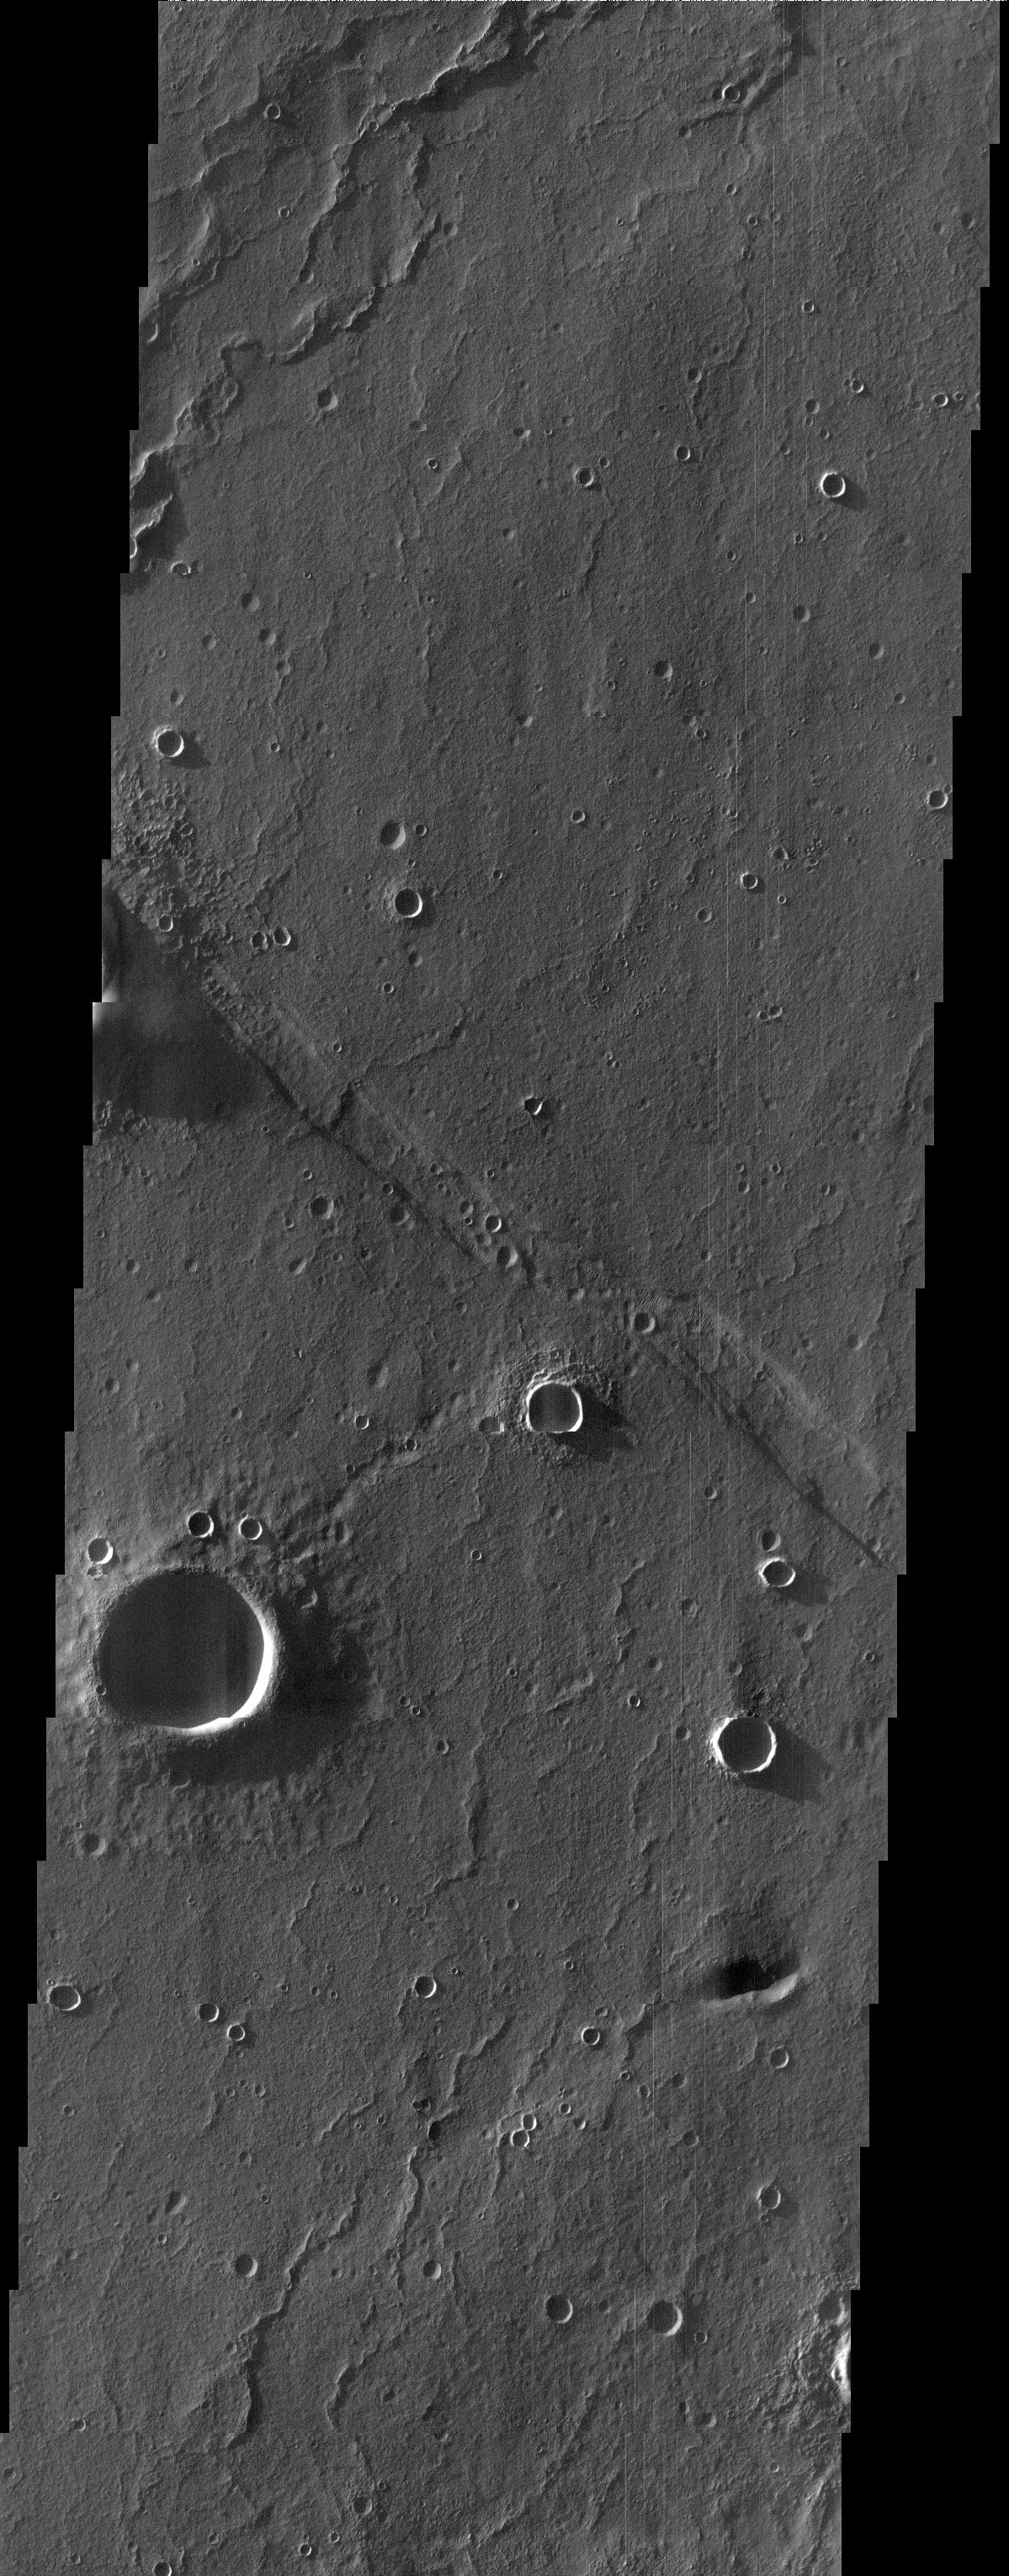

Southern Sand Dunes

At first glance, this THEMIS image showing impact craters and linear ridges and troughs is typical of the southern highlands. However, upon closer examination migrating sand dunes are observed within the troughs. Sandy material can often accumulate in these narrow depressions and become mobilized by wind.

Note: this THEMIS visual image has not been radiometrically nor geometrically calibrated for this preliminary release. An empirical correction has been performed to remove instrumental effects. A linear shift has been applied in the cross-track and down-track direction to approximate spacecraft and planetary motion. Fully calibrated and geometrically projected images will be released through the Planetary Data System in accordance with Project policies at a later time.

NASA’s Jet Propulsion Laboratory manages the 2001 Mars Odyssey mission for NASA’s Office of Space Science, Washington, D.C. The Thermal Emission Imaging System (THEMIS) was developed by Arizona State University, Tempe, in collaboration with Raytheon Santa Barbara Remote Sensing. The THEMIS investigation is led by Dr. Philip Christensen at Arizona State University. Lockheed Martin Astronautics, Denver, is the prime contractor for the Odyssey project, and developed and built the orbiter. Mission operations are conducted jointly from Lockheed Martin and from JPL, a division of the California Institute of Technology in Pasadena.

Image information: VIS instrument. Latitude -34.7, Longitude 281,5 East (68.5 West). 19 meter/pixel resolution.

Credit: NASA/JPL/Arizona State University